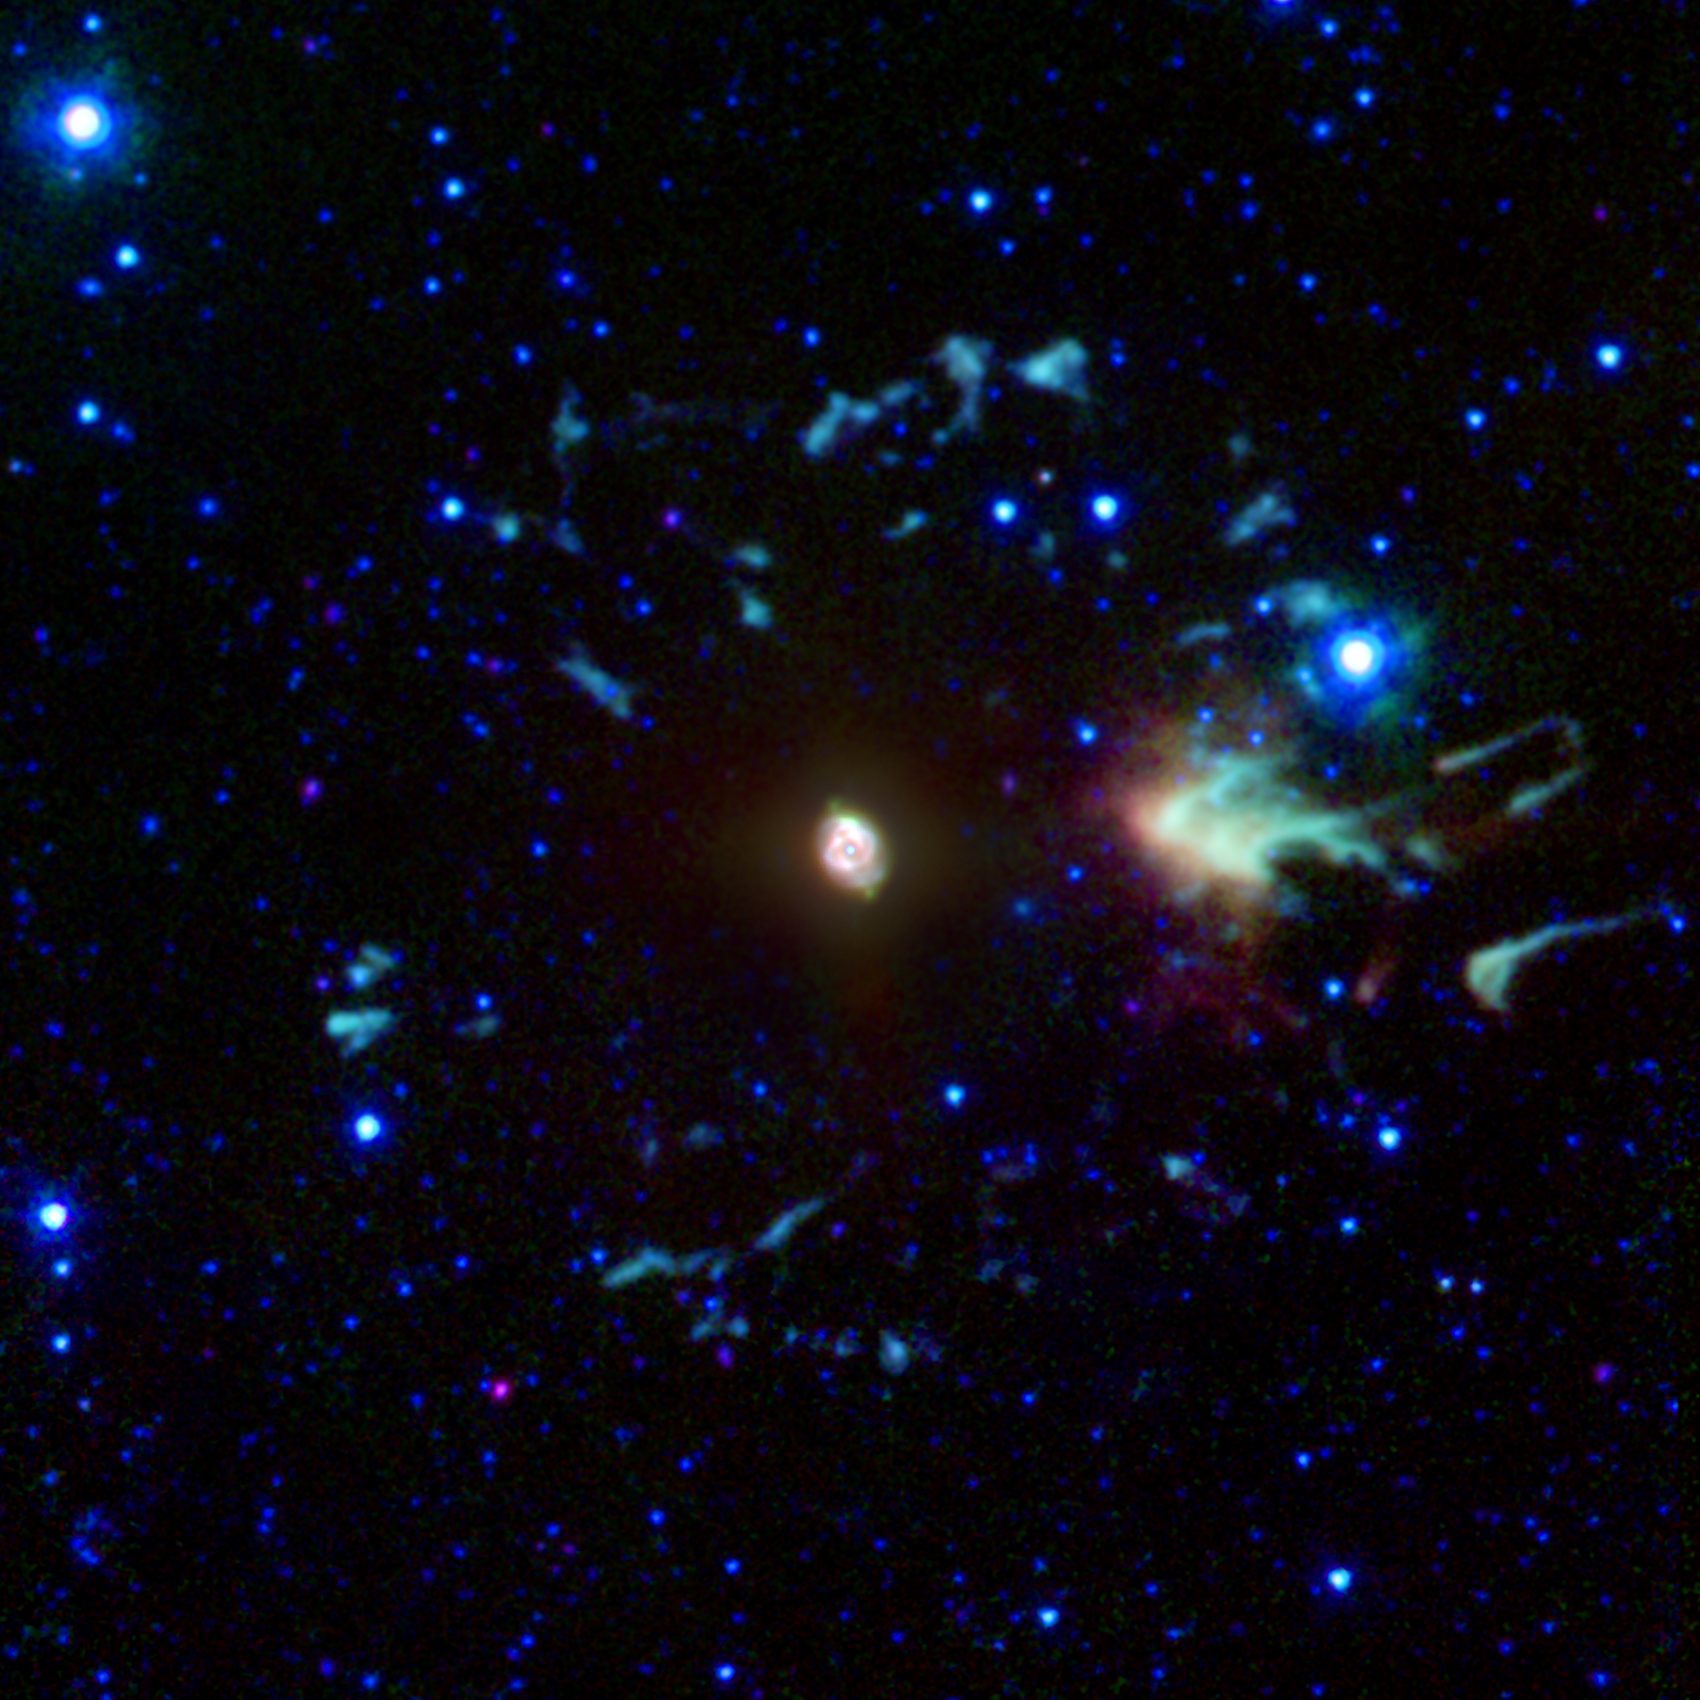

Galactic Dust Bunnies Found to Contain Carbon After All

The “Cat’s Eye” nebula, or NGC 6543, is a well-studied example of a “planetary nebula.” Such objects are the glowing remnants of dust and gas expelled from moderate-sized stars during their last stages of life. Our own sun will generate such a nebula in about five billion years.

NASA’s Spitzer Space Telescope has studied many such planetary nebulae in infrared light, including a variety of more distant ones, which have helped scientists identify a population of carbon-bearing stars near our galaxy’s center.

The infrared emission from the Cat’s Eye is generated by a variety of elements and molecules. The bright inner region of this nebula shows a complex structure reminiscent of a feline eye. Outside this compact region lies a series of other structures representing material that was ejected slightly earlier in the central star’s life, when it was a giant star.

The image is a composite of data from Spitzer’s infrared array camera. Light with a wavelength of 3.6 microns is rendered as blue, 5.8 microns is displayed as green and 8.0 microns is represented in red. The brightness of the central area has been greatly reduced to make it possible to maintain its visibility while enhancing the brightness of the much fainter outer features. Overall colors have been enhanced to better show slight variations in hue.

Credit: NASA/JPL-Caltech